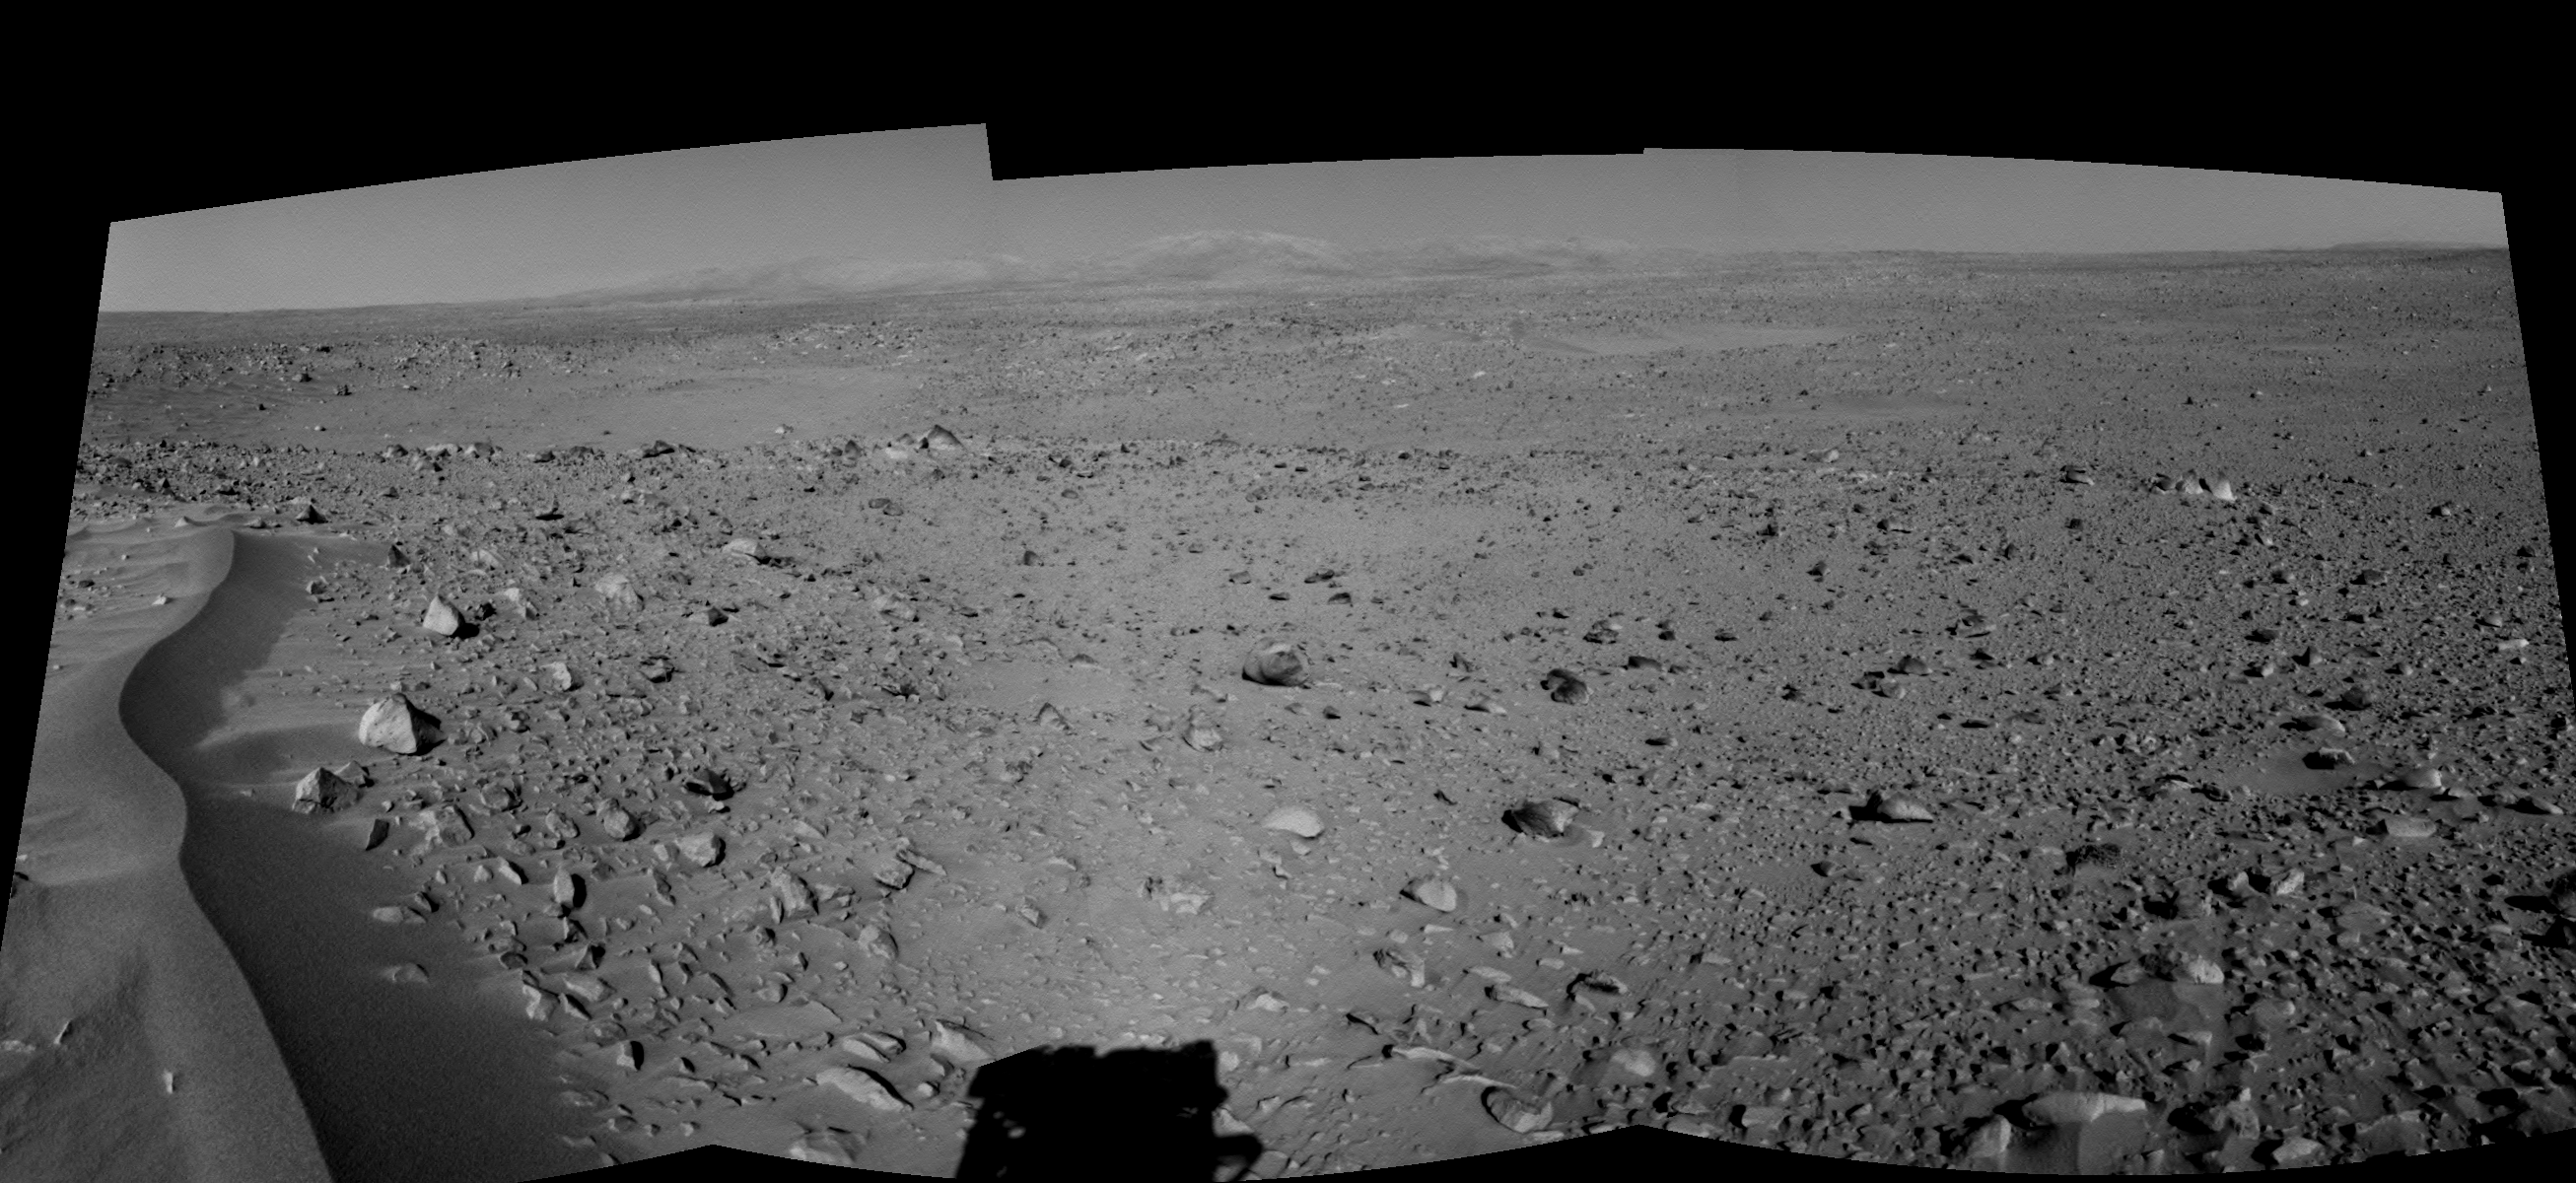

Lahontan Crater Looms (right eye)

This right eye in a stereo pair of views was assembled from three navigation camera images that NASA’s Mars Exploration Rover Spirit acquired on sol 120 (May 5, 2004). The image highlights a crater approximately 70 meters (230 feet) in diameter that scientists have informally named “Lahontan.” This image also reveals a wind-ripple feature in the foreground and a distant look at the Columbia Hills on the Horizon, Spirit’s planned final destination.

See PIA6022 for 3-D view and PIA06023 for left eye view of this right eye cylindrical-perspective projection.

Credit: NASA/JPL